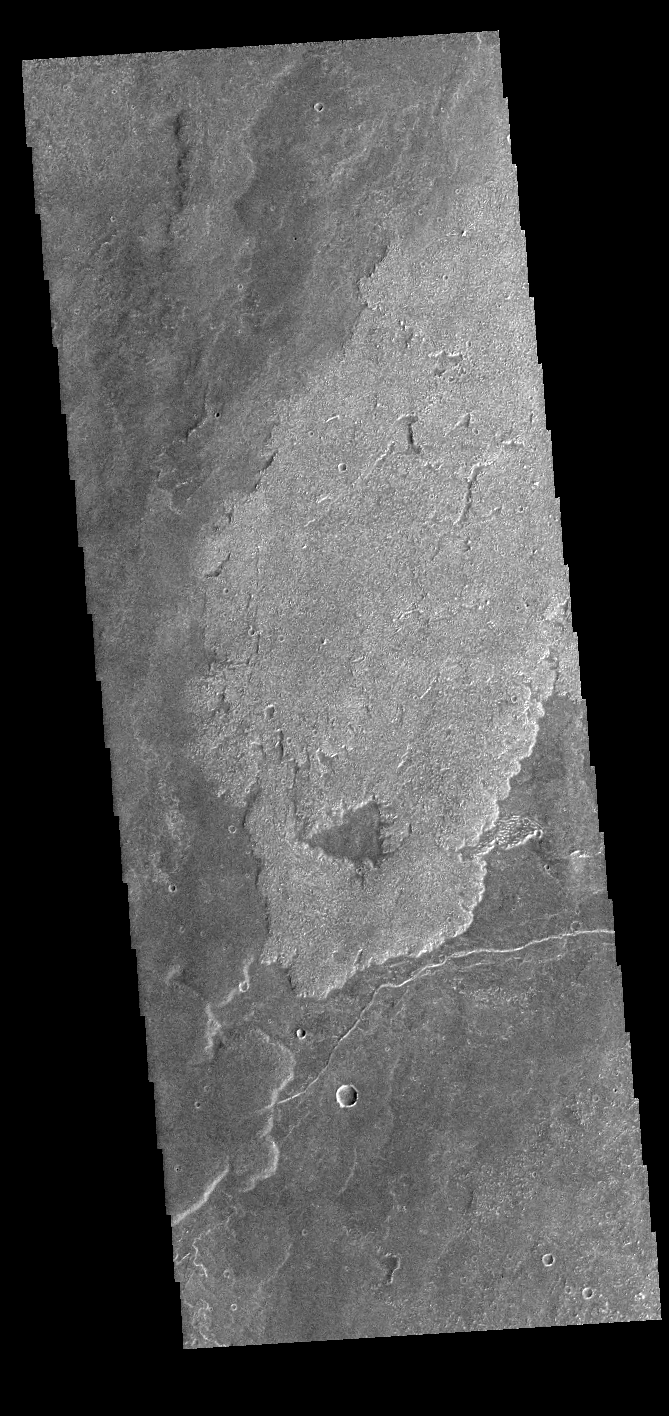

Daedalia Planum

Today’s VIS image shows a small portion of the immense lava flows that originated from Arsia Mons. Arsia Mons is the southernmost of the three large aligned volcanoes in the Tharsis region. Arsia Mons’ last eruption was 10s of million years ago. The different surface textures are created by differences in the lava viscosity and cooling rates. The lobate margins of each flow can be traced back to the start of each flow — or to the point where they are covered by younger flows. Flows in Daedalia Planum can be as long as 180 km (111 miles). For comparison the longest Hawaiian lava flow is only 51 km (˜31 miles) long. The total area of Daedalia Planum is 2.9 million square km – more than four times the size of Texas.

Credit: NASA/JPL-Caltech/ASU